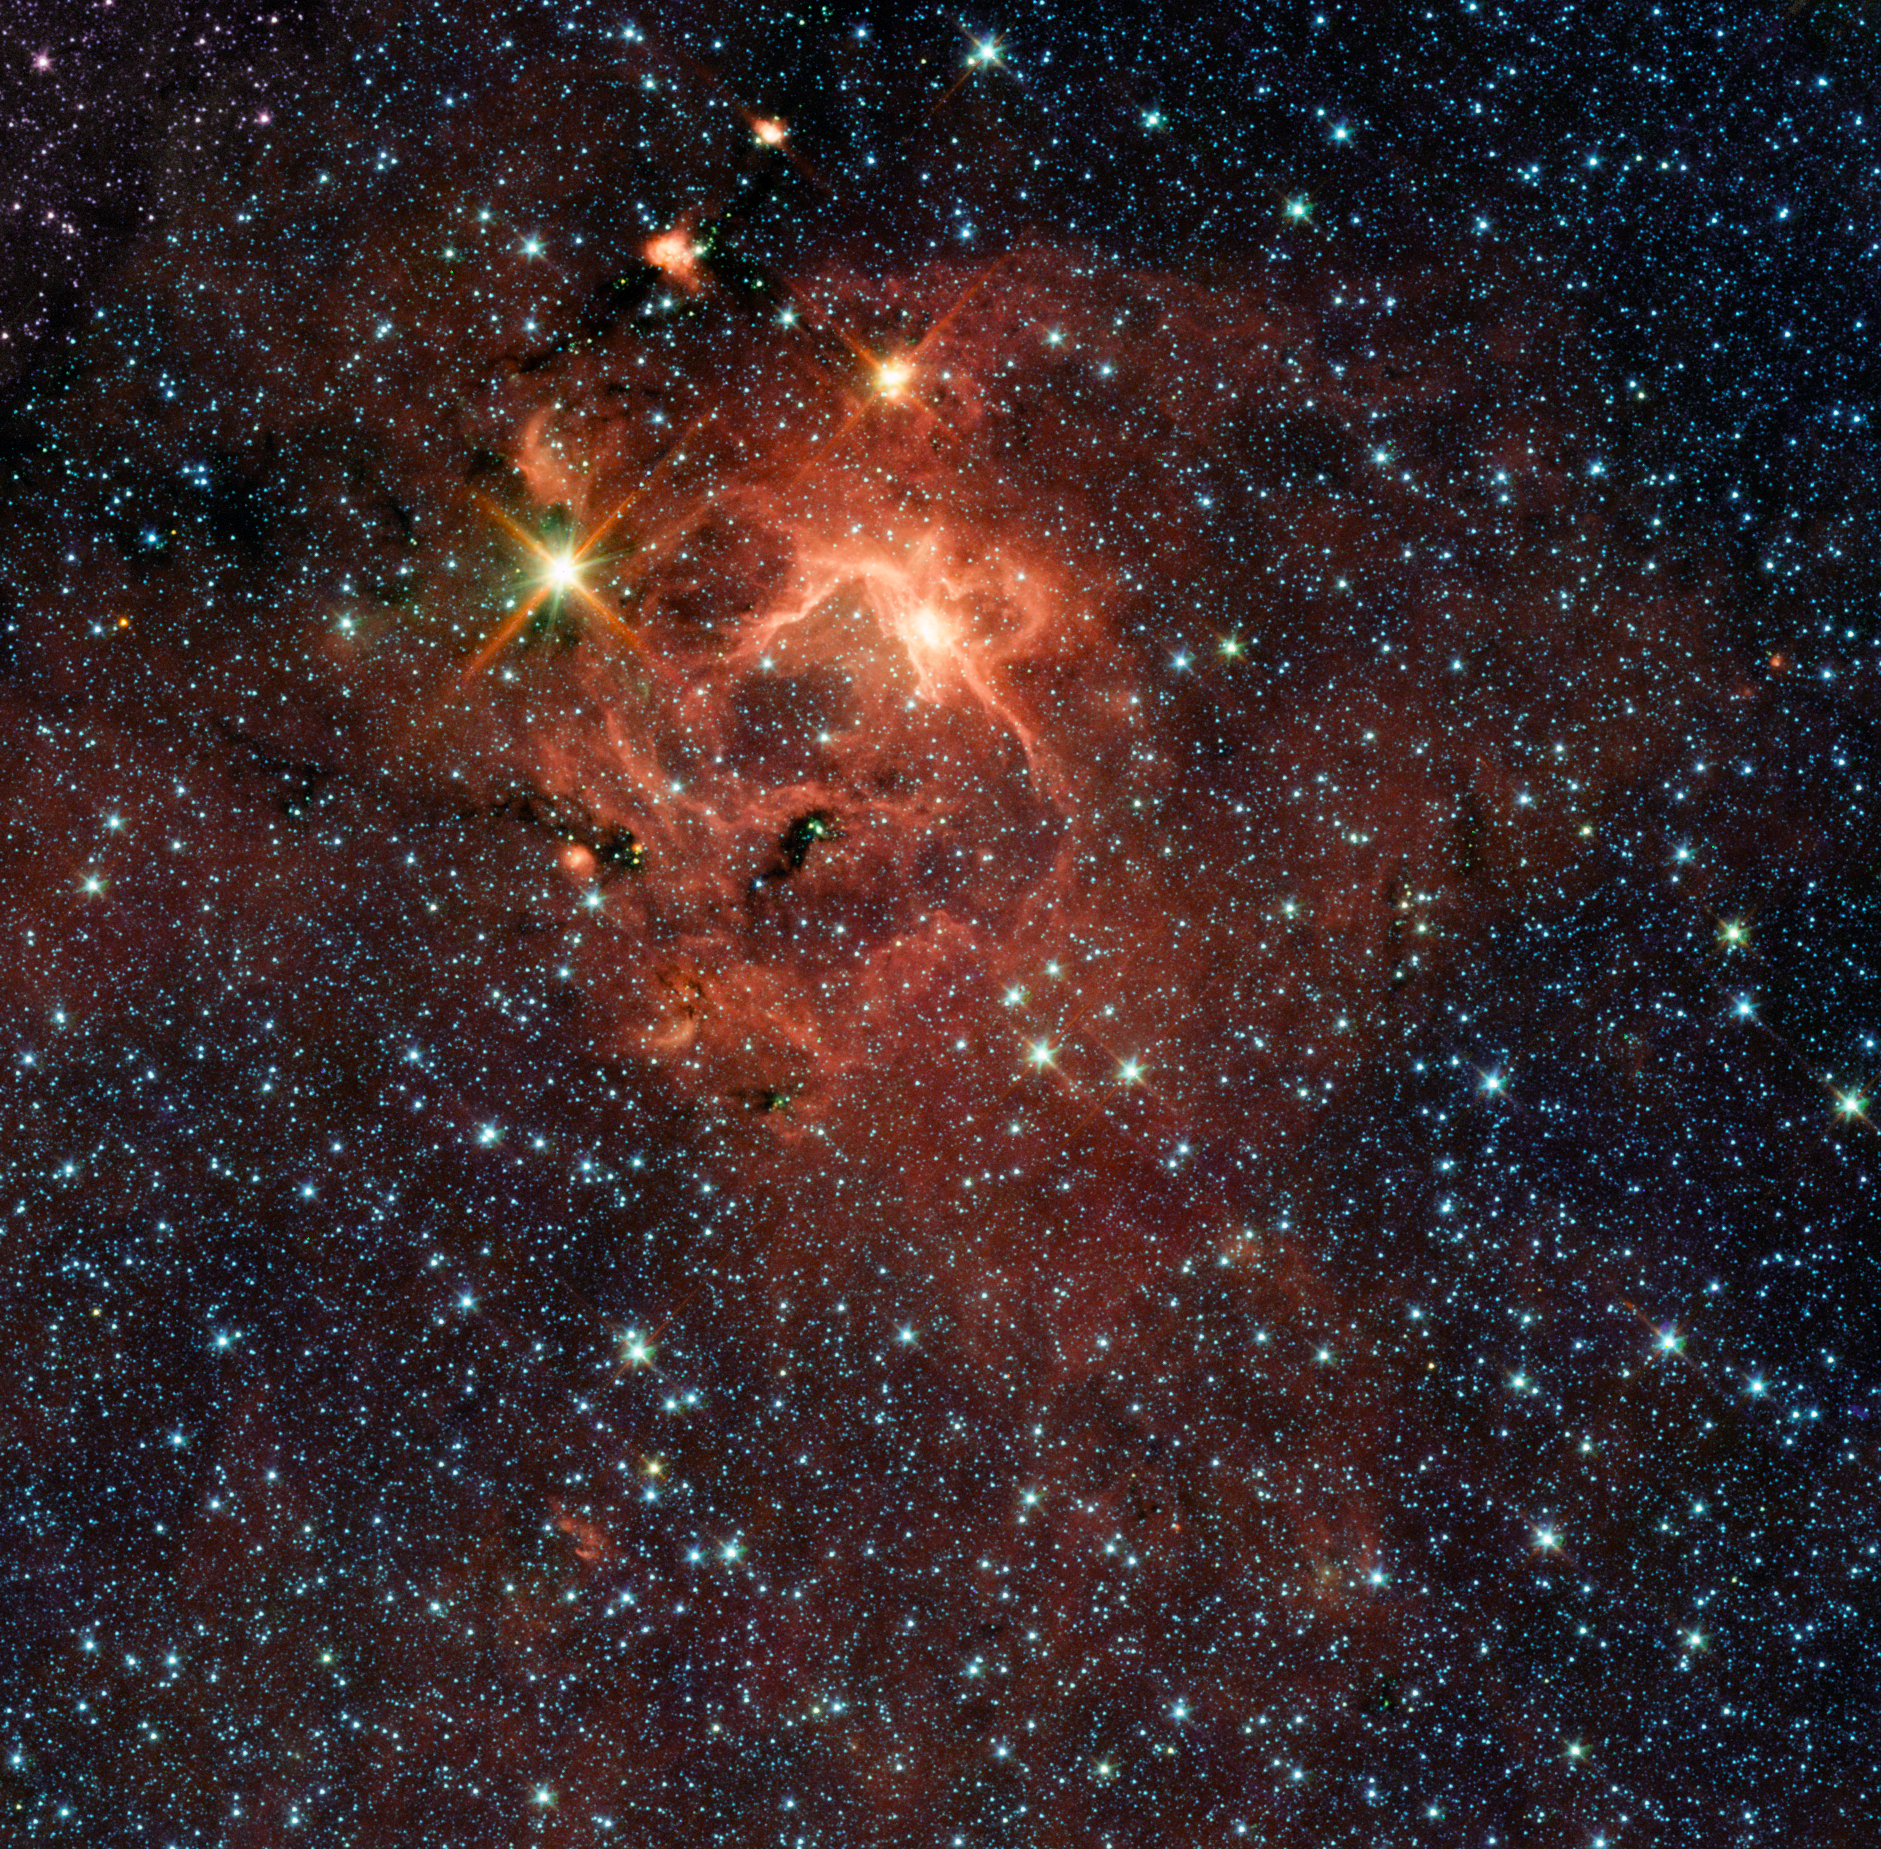

Massive Young Star and its Cradle

This star-forming region, captured by NASA’s Spitzer Space Telescope, is dominated by the bright, young star IRAS 13481-6124 (upper left), which is about twenty times the mass of our sun and five times its radius, and is surrounded by its pre-natal cocoon. It is the first massive baby star for which astronomers could obtain a detailed look at the dusty disk closely encircling it. The research provides direct evidence that massive stars do form in the same way as their smaller brethren.

From this archival Spitzer image, as well as from observations done with the APEX 12-metre sub-millimetre telescope, astronomers discovered the presence of a jet, hinting at the presence of a disk. This was then confirmed by observations made with the European Southern Observatory Very Large Telescope Interferometer.

This picture was taken with Spitzer’s infrared array camera. It is a four-color composite, in which light with a wavelength of 3.6 microns is blue; 4.5-micron light is green; 5.8-micron light is orange; and 8-micron light is red. Dust appears red-orange and most stars are blue, though ones deeply embedded within dust (like IRAS 13481-6124) take on greenish-yellow tints.

Credit: NASA/JPL-Caltech/ESO/Univ. of Michigan